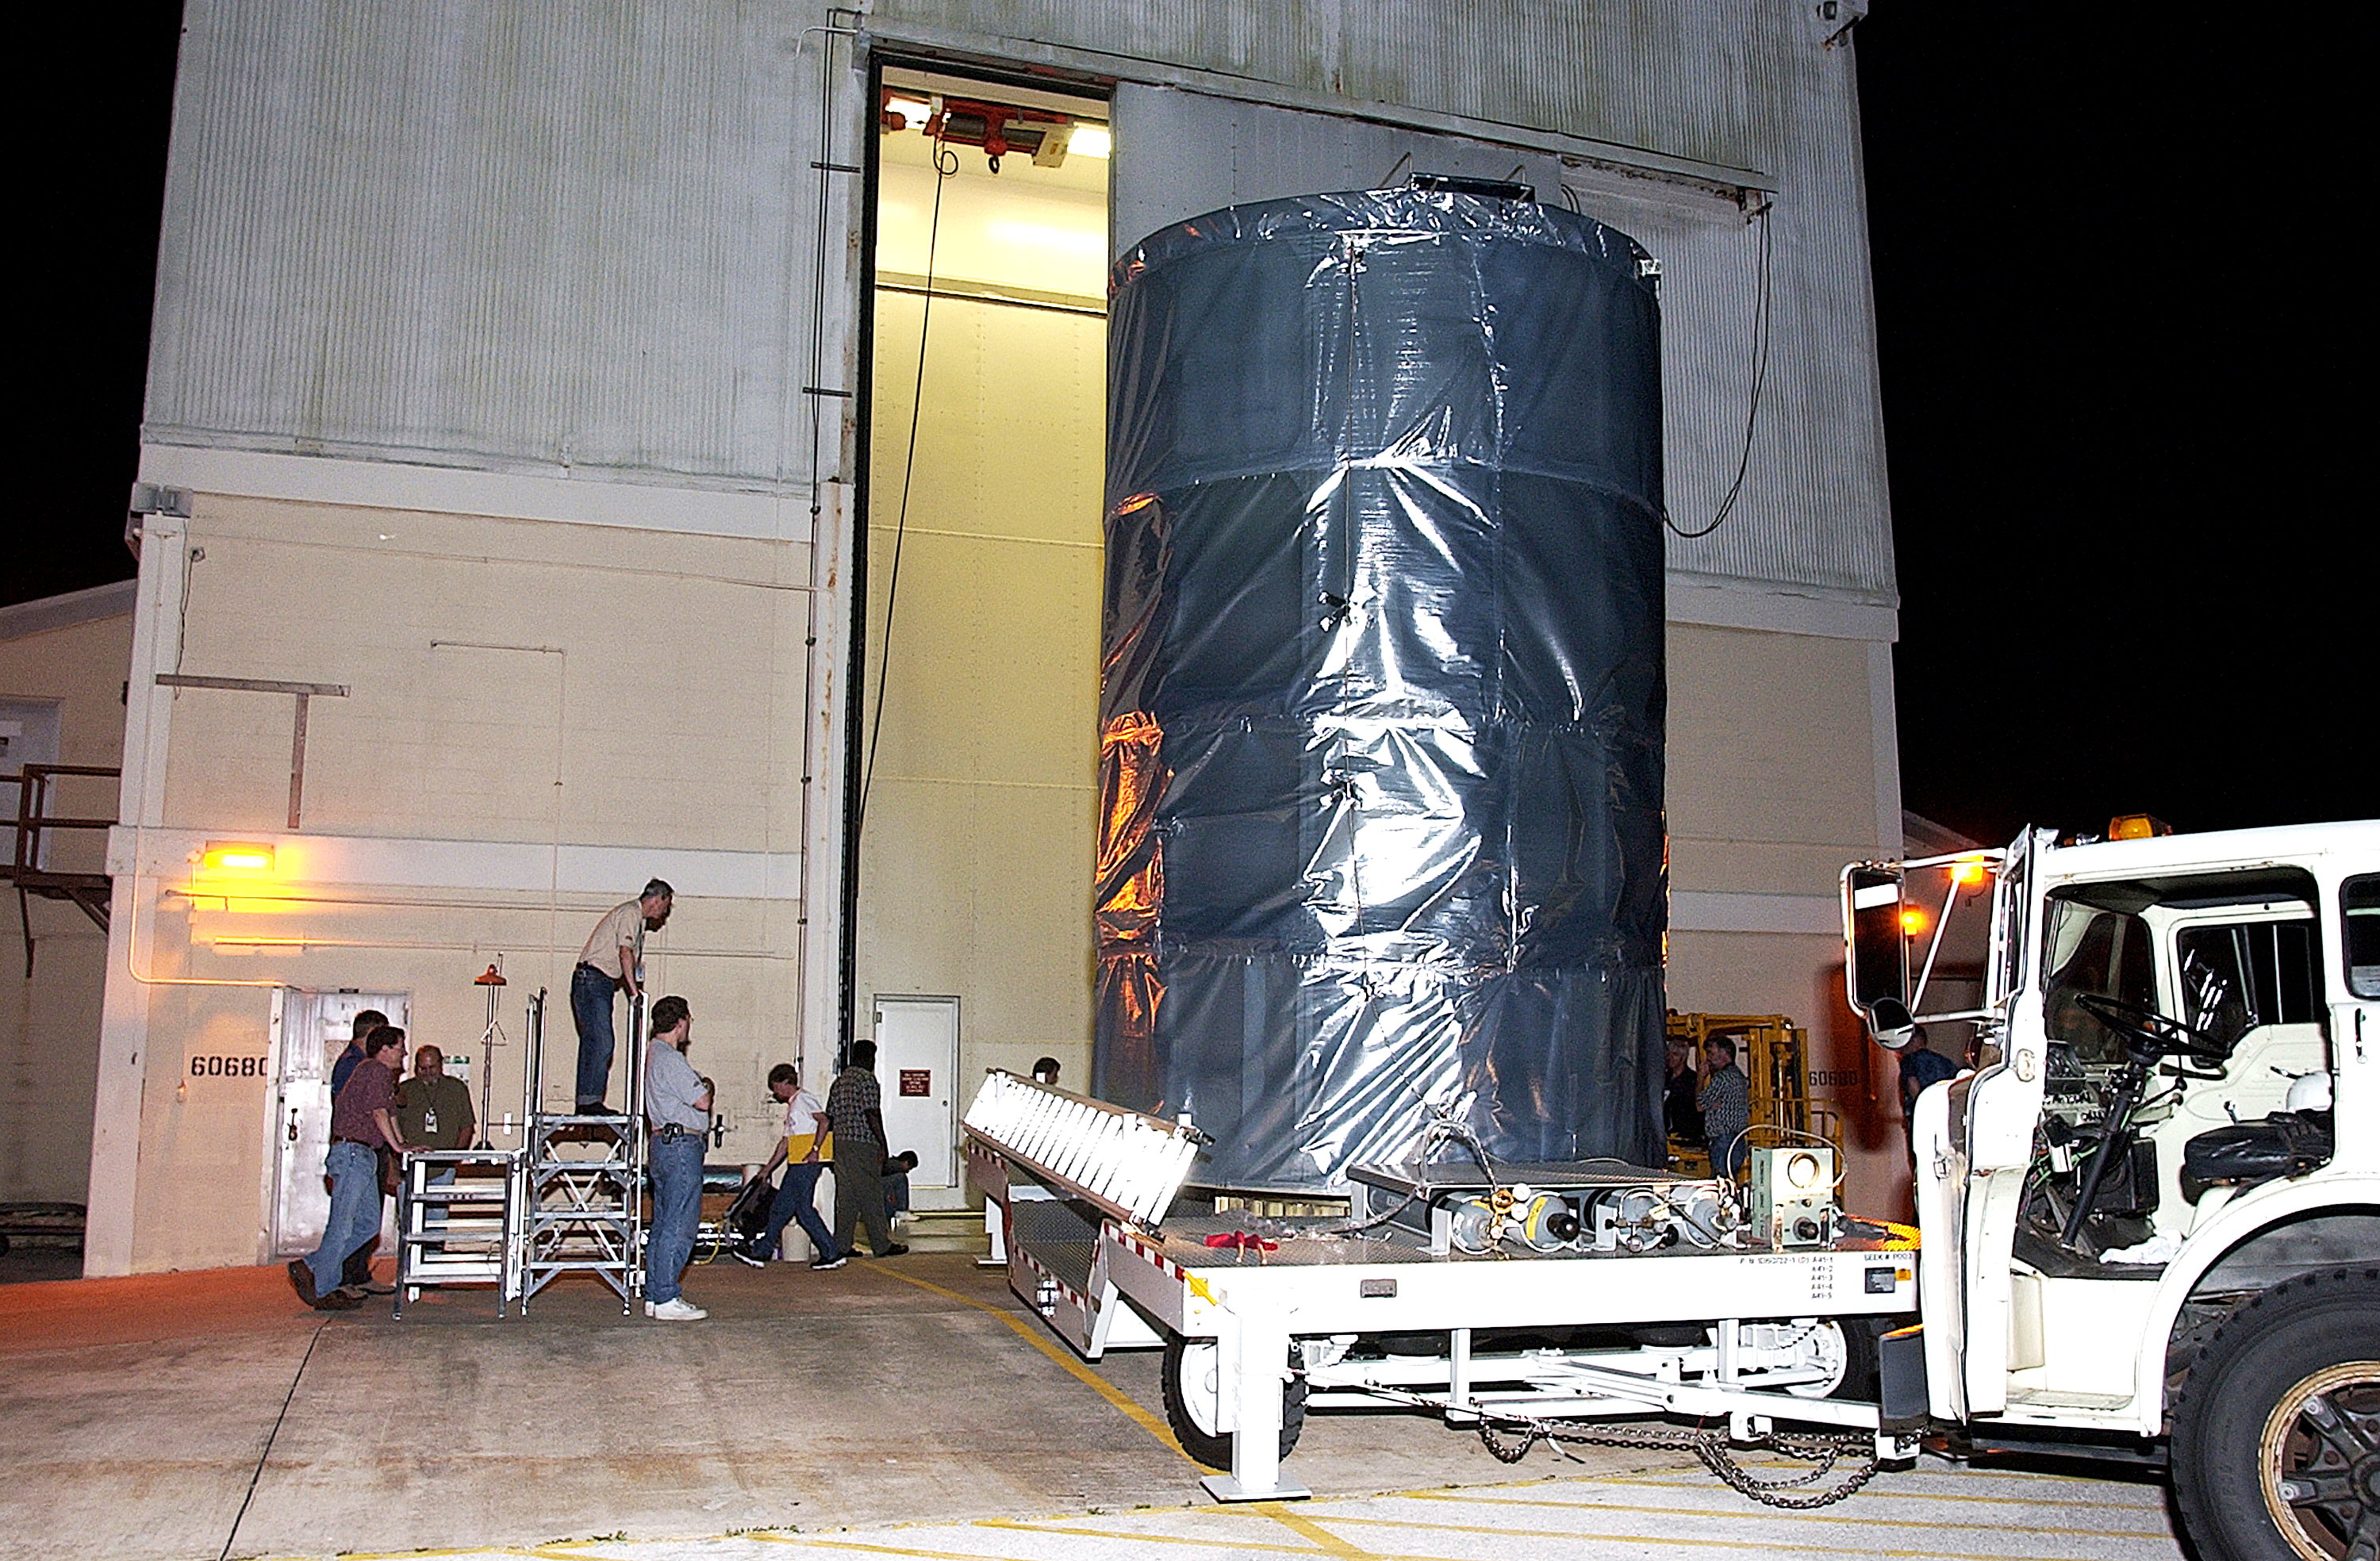

First Launch Attempt

The Spitzer Space Telescope was enclosed in a protective canister, transferred to the top of a Delta II rocket, but not launched due to engineering concerns that delayed the launch. The rocket initially meant to launch Spitzer was then used for a Mars mission, which had a more restricted launch window, and the Spitzer launch was delayed until August 25, 2003.

Credit: NASA/KSC